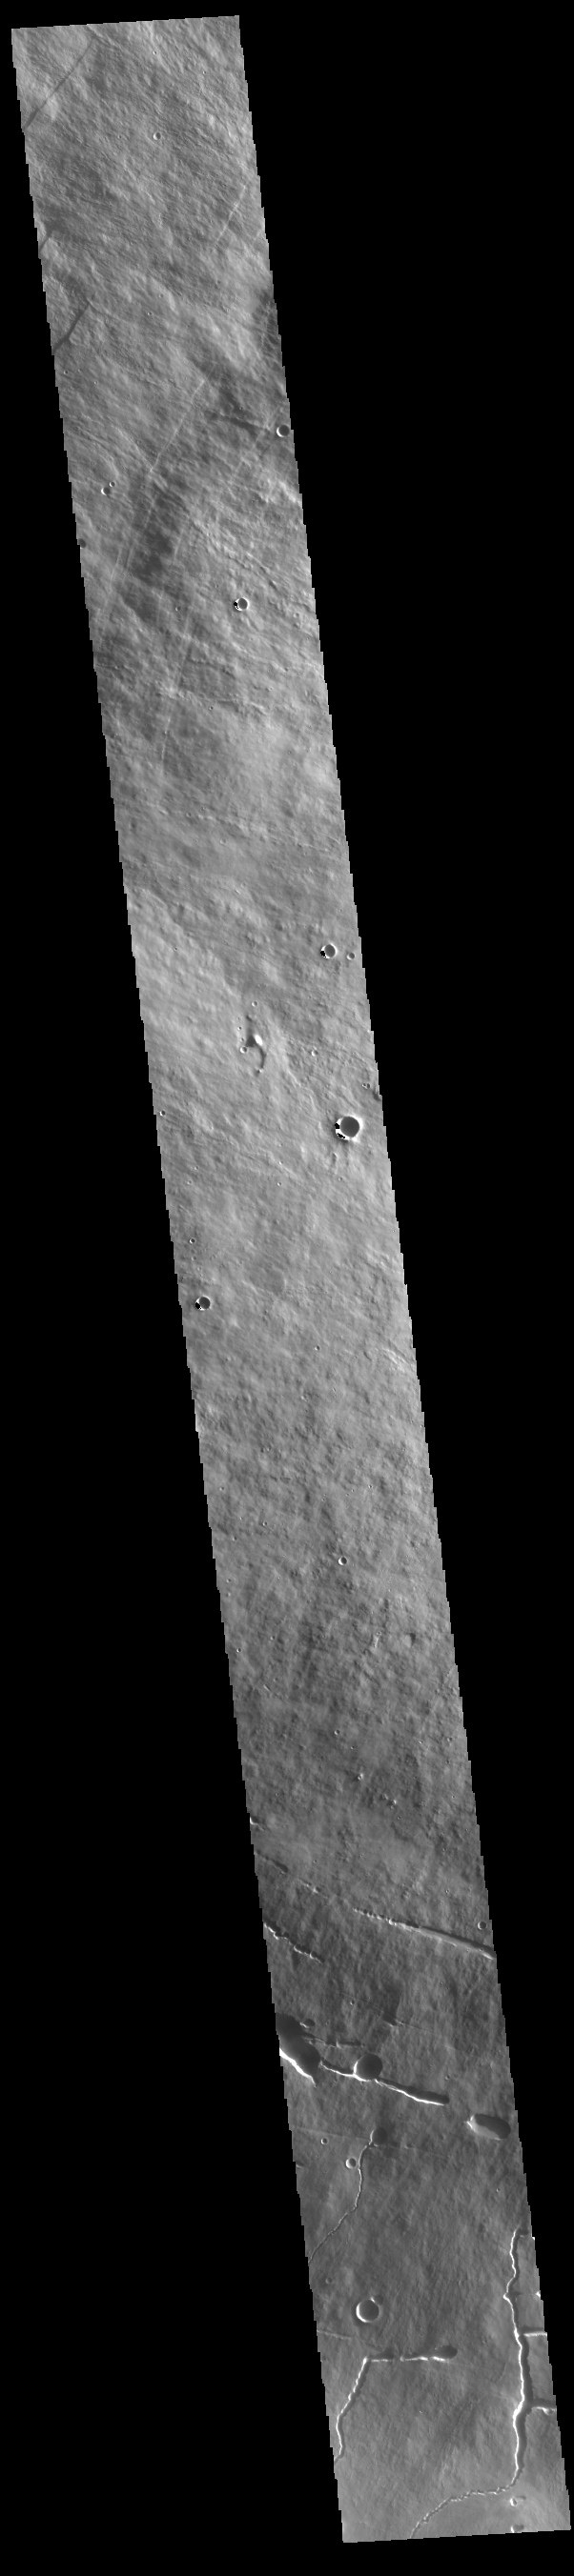

Pavonis Mons

This VIS image shows a cross section of Pavonis Mons. Pavonis Mons is the central volcano of the three large Tharsis volcanoes. In order from north to south the volcanoes are Ascreaus Mons, Pavonis Mons and Arsia Mons. All three volcanoes form a line located along a tectonic bulge caused by extensional forces in the region. Along this trend there are increased tectonic features and additional lava flows that arose from the flanks of the volcanoes rather than just the summit. Like the other large volcanoes in the region, Pavonis Mons is a shield volcano. Shield volcanoes are formed by lava flows originating near or at the summit, building up layers upon layers of lava. In shield volcanoes summit calderas are typically formed where the surface collapses into the void formed by an emptied magma chamber. Pavonis Mons is the smallest of the three volcanoes with a summit of only 14km (8.7 miles) and a width of 375 km (233 miles). Like most shield volcanoes the surface has a low profile. In the case of Pavonis Mons the average slope is only 4 degrees. Pavonis means peacock in Latin, making it’s name peacock mountain.

Credit: NASA/JPL-Caltech/ASU